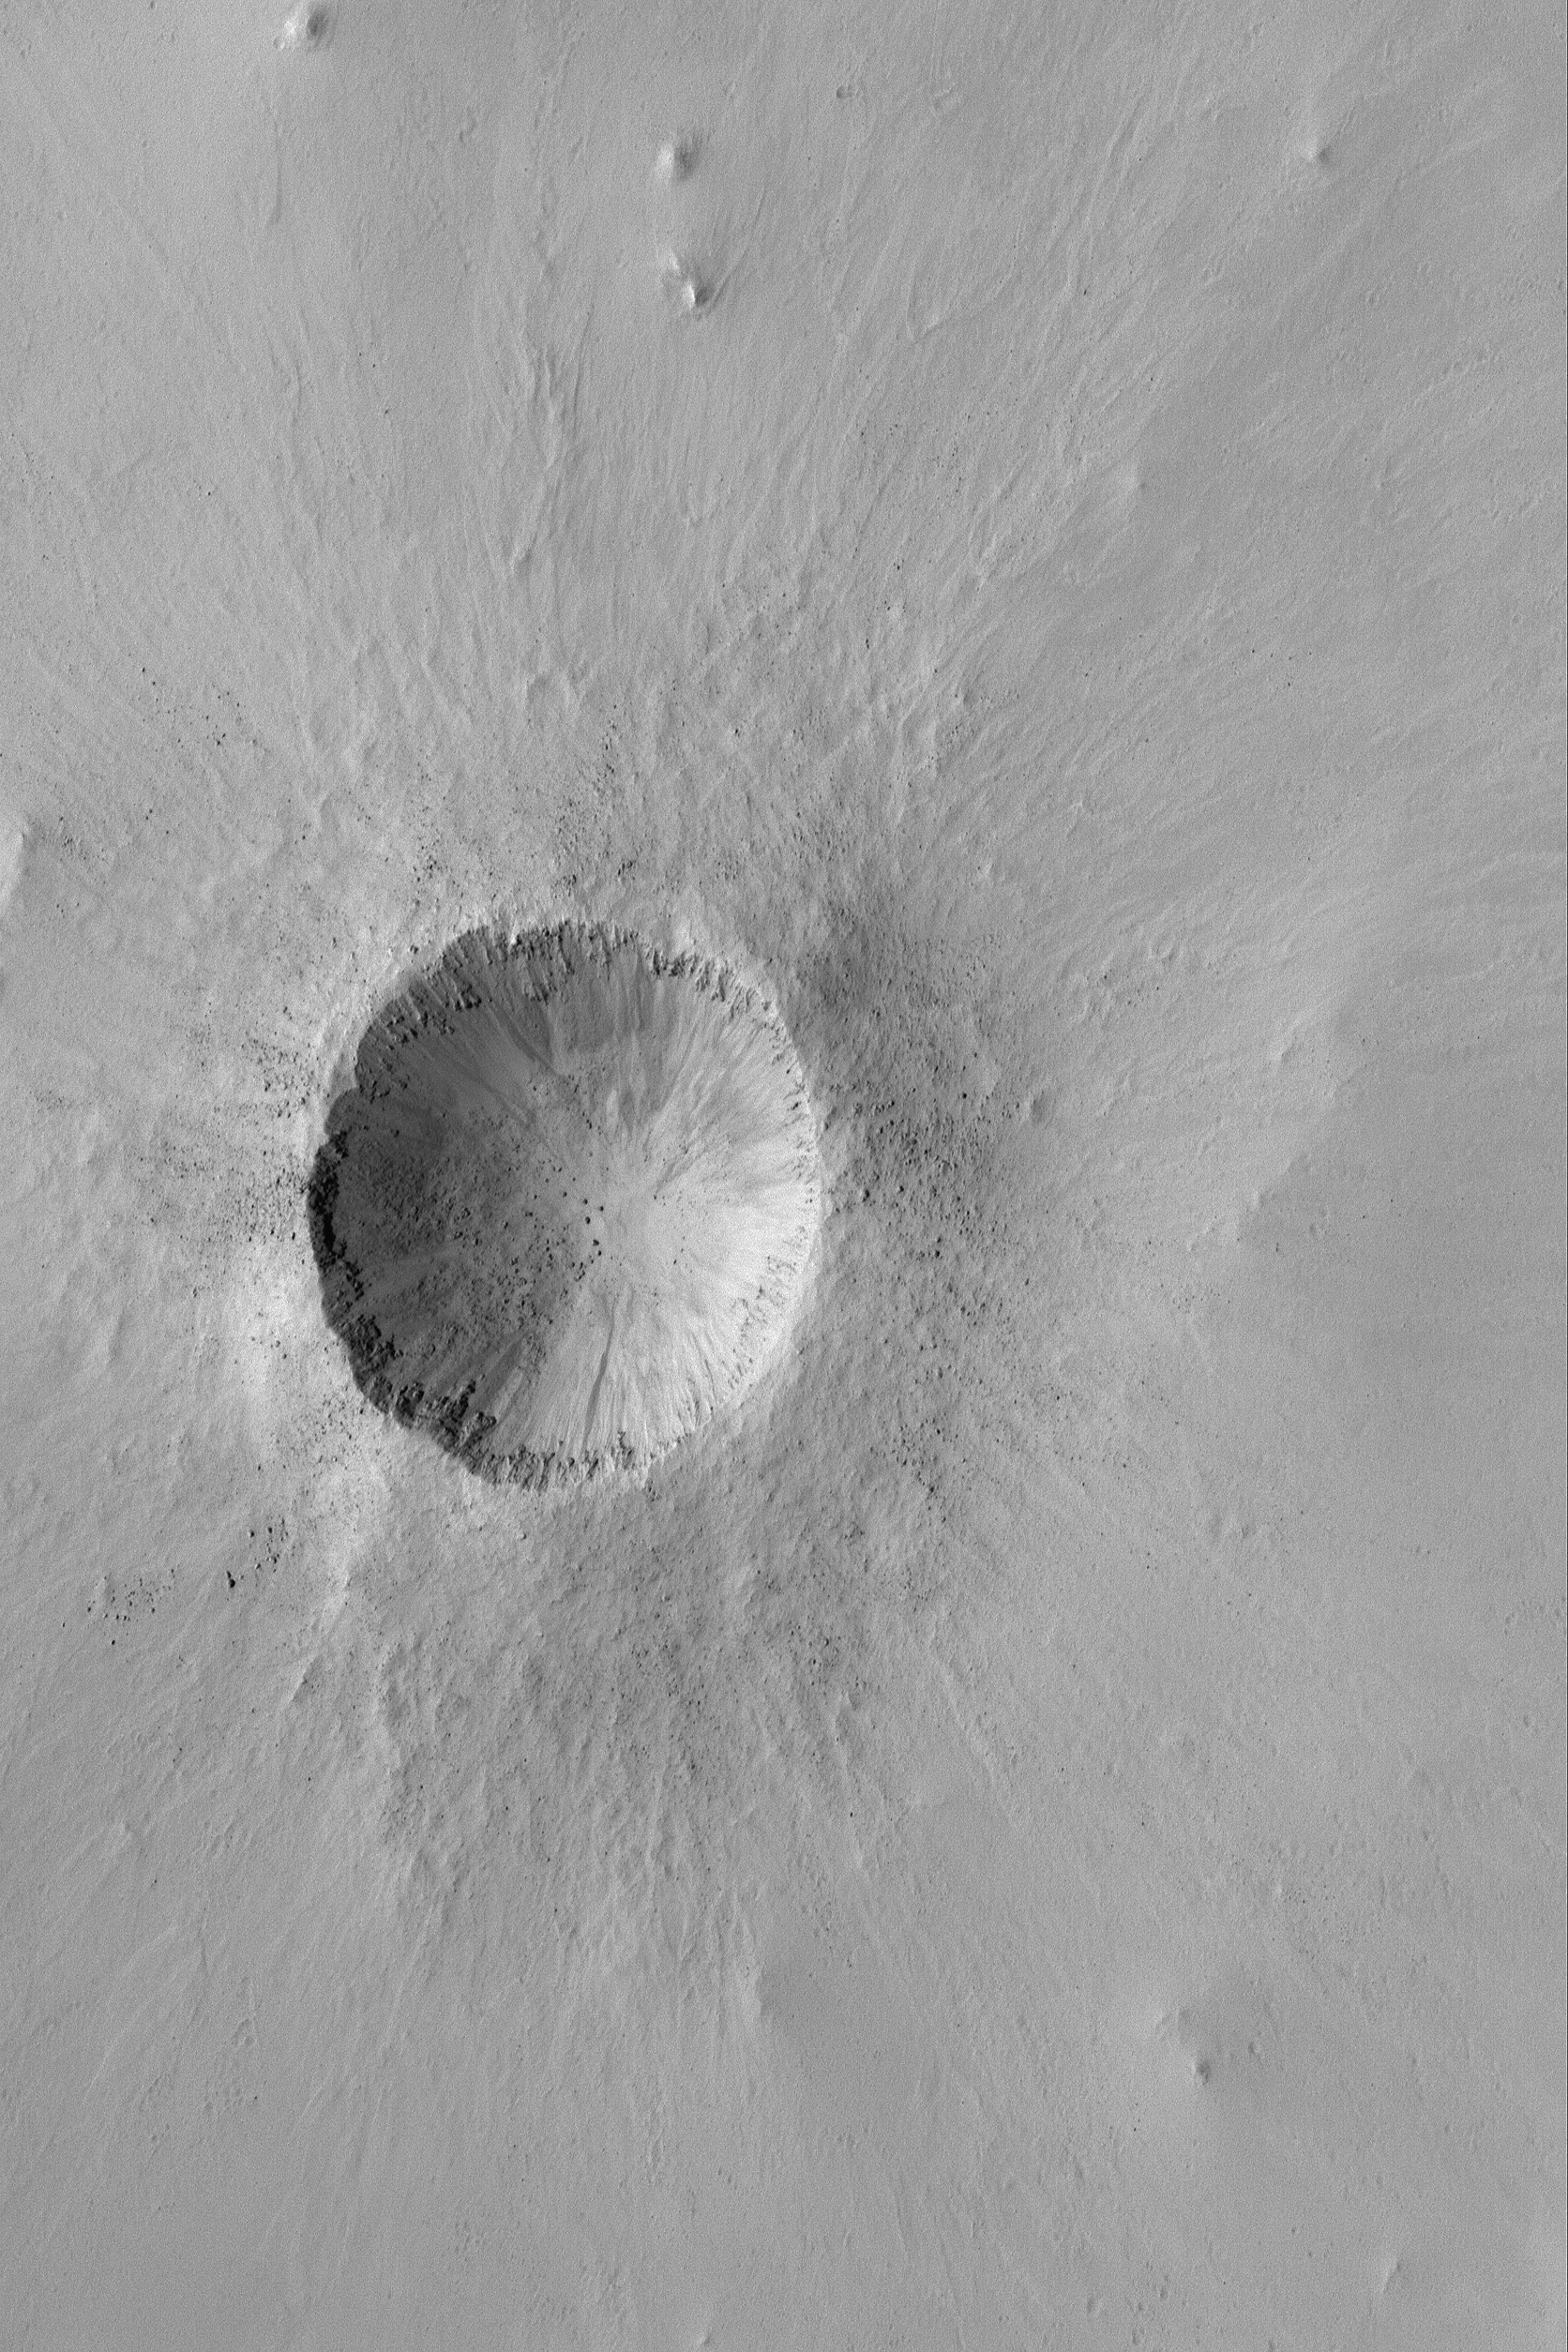

Small, Bouldery Crater

30 April 2004
This Mars Global Surveyor (MGS) Mars Orbiter Camera (MOC) image shows a relatively young impact crater located in southeastern Arabia Terra near 4.8°N, 313.9°W. It is about 1 kilometer (about six tenths of a mile) in diameter, roughly the size of the famous Meteor Crater in northern Arizona, U.S.A. Indeed, the Arizona crater may once have looked very similar to this, but erosion on Earth has been more vigorous than on the modern Mars. Large boulders, many of them bigger than a typical house, can be seen in the ejecta blanket and on the crater floor. Fine, bright dust, common throughout Arabia Terra, has thinly mantled all but the steepest slopes. The image is illuminated by sunlight from the left/upper left. The picture covers an area about 3 km (1.9 mi) across.

Credit: NASA/JPL/Malin Space Science Systems